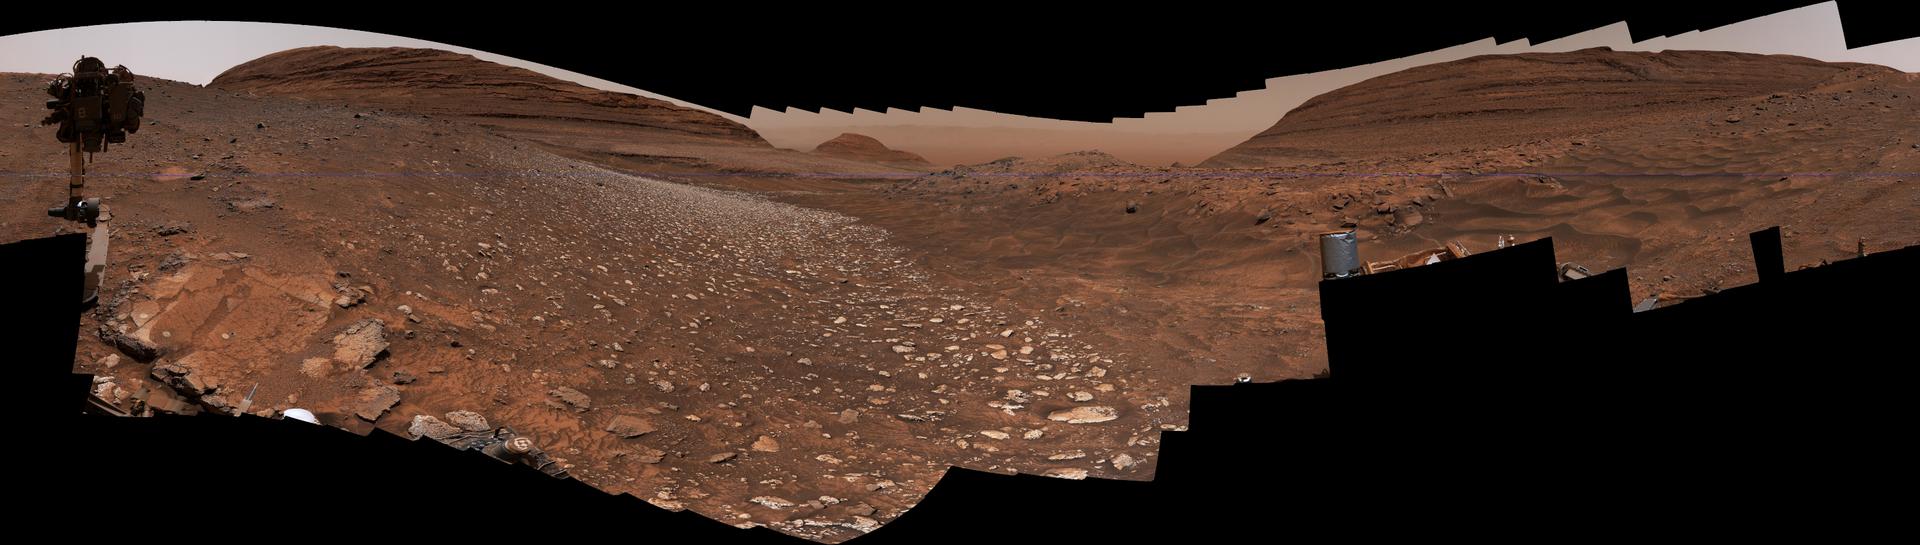

Curiosity Takes a 360-Degree View of Gediz Vallis Channel

NASA’s Curiosity Mars rover used its Mast Camera, or Mastcam, to take this 360-degree panorama from within Gediz Vallis channel on June 19, 2024, the 4,220th Martian day, or sol, of the mission. The panorama is made up of 336 individual images that were stitched together after being sent back to Earth. The color has been adjusted to match lighting conditions as the human eye would see them on Earth.

At left is the rover’s robotic arm, which is raised after drilling the mission’s 41st hole at a location nicknamed “Mammoth Lakes.” The sample collected by the drill will help scientists understand how this area formed.

The channel was likely formed by large floods of water and debris that piled jumbles of rocks and sediment into mounds within the channel and created a long ridge downhill (Gediz Vallis ridge). White stones visible in the center of the image have captured the attention of Curiosity’s scientists; after driving over one of the rocks on May 30, scientists discovered pure sulfur crystals inside. The rocks don’t appear to fit with other materials seen in this landscape. It’s possible that the stones were formed here, or they may have been brought by floodwaters or avalanches long ago, even coming from locations high above Curiosity, which is climbing the foothills of a 3-mile-tall (5-kilometer-tall) mountain called Mount Sharp.

The yellow sulfur crystals found inside the rock Curiosity ran over mark the first time pure sulfur has ever been found on Mars. It isn’t clear what relationship, if any, the elemental sulfur has to other sulfur-based minerals in the area.

While people associate sulfur with the odor from rotten eggs (the result of hydrogen sulfide gas), elemental sulfur is odorless. It forms in only a narrow range of conditions that scientists didn’t associate with the history of this location.

Curiosity was built by NASA’s Jet Propulsion Laboratory, which is managed by Caltech in Pasadena, California. JPL leads the mission on behalf of NASA’s Science Mission Directorate in Washington. Malin Space Science Systems in San Diego built and operates Mastcam.

Credit: NASA/JPL-Caltech/MSSS